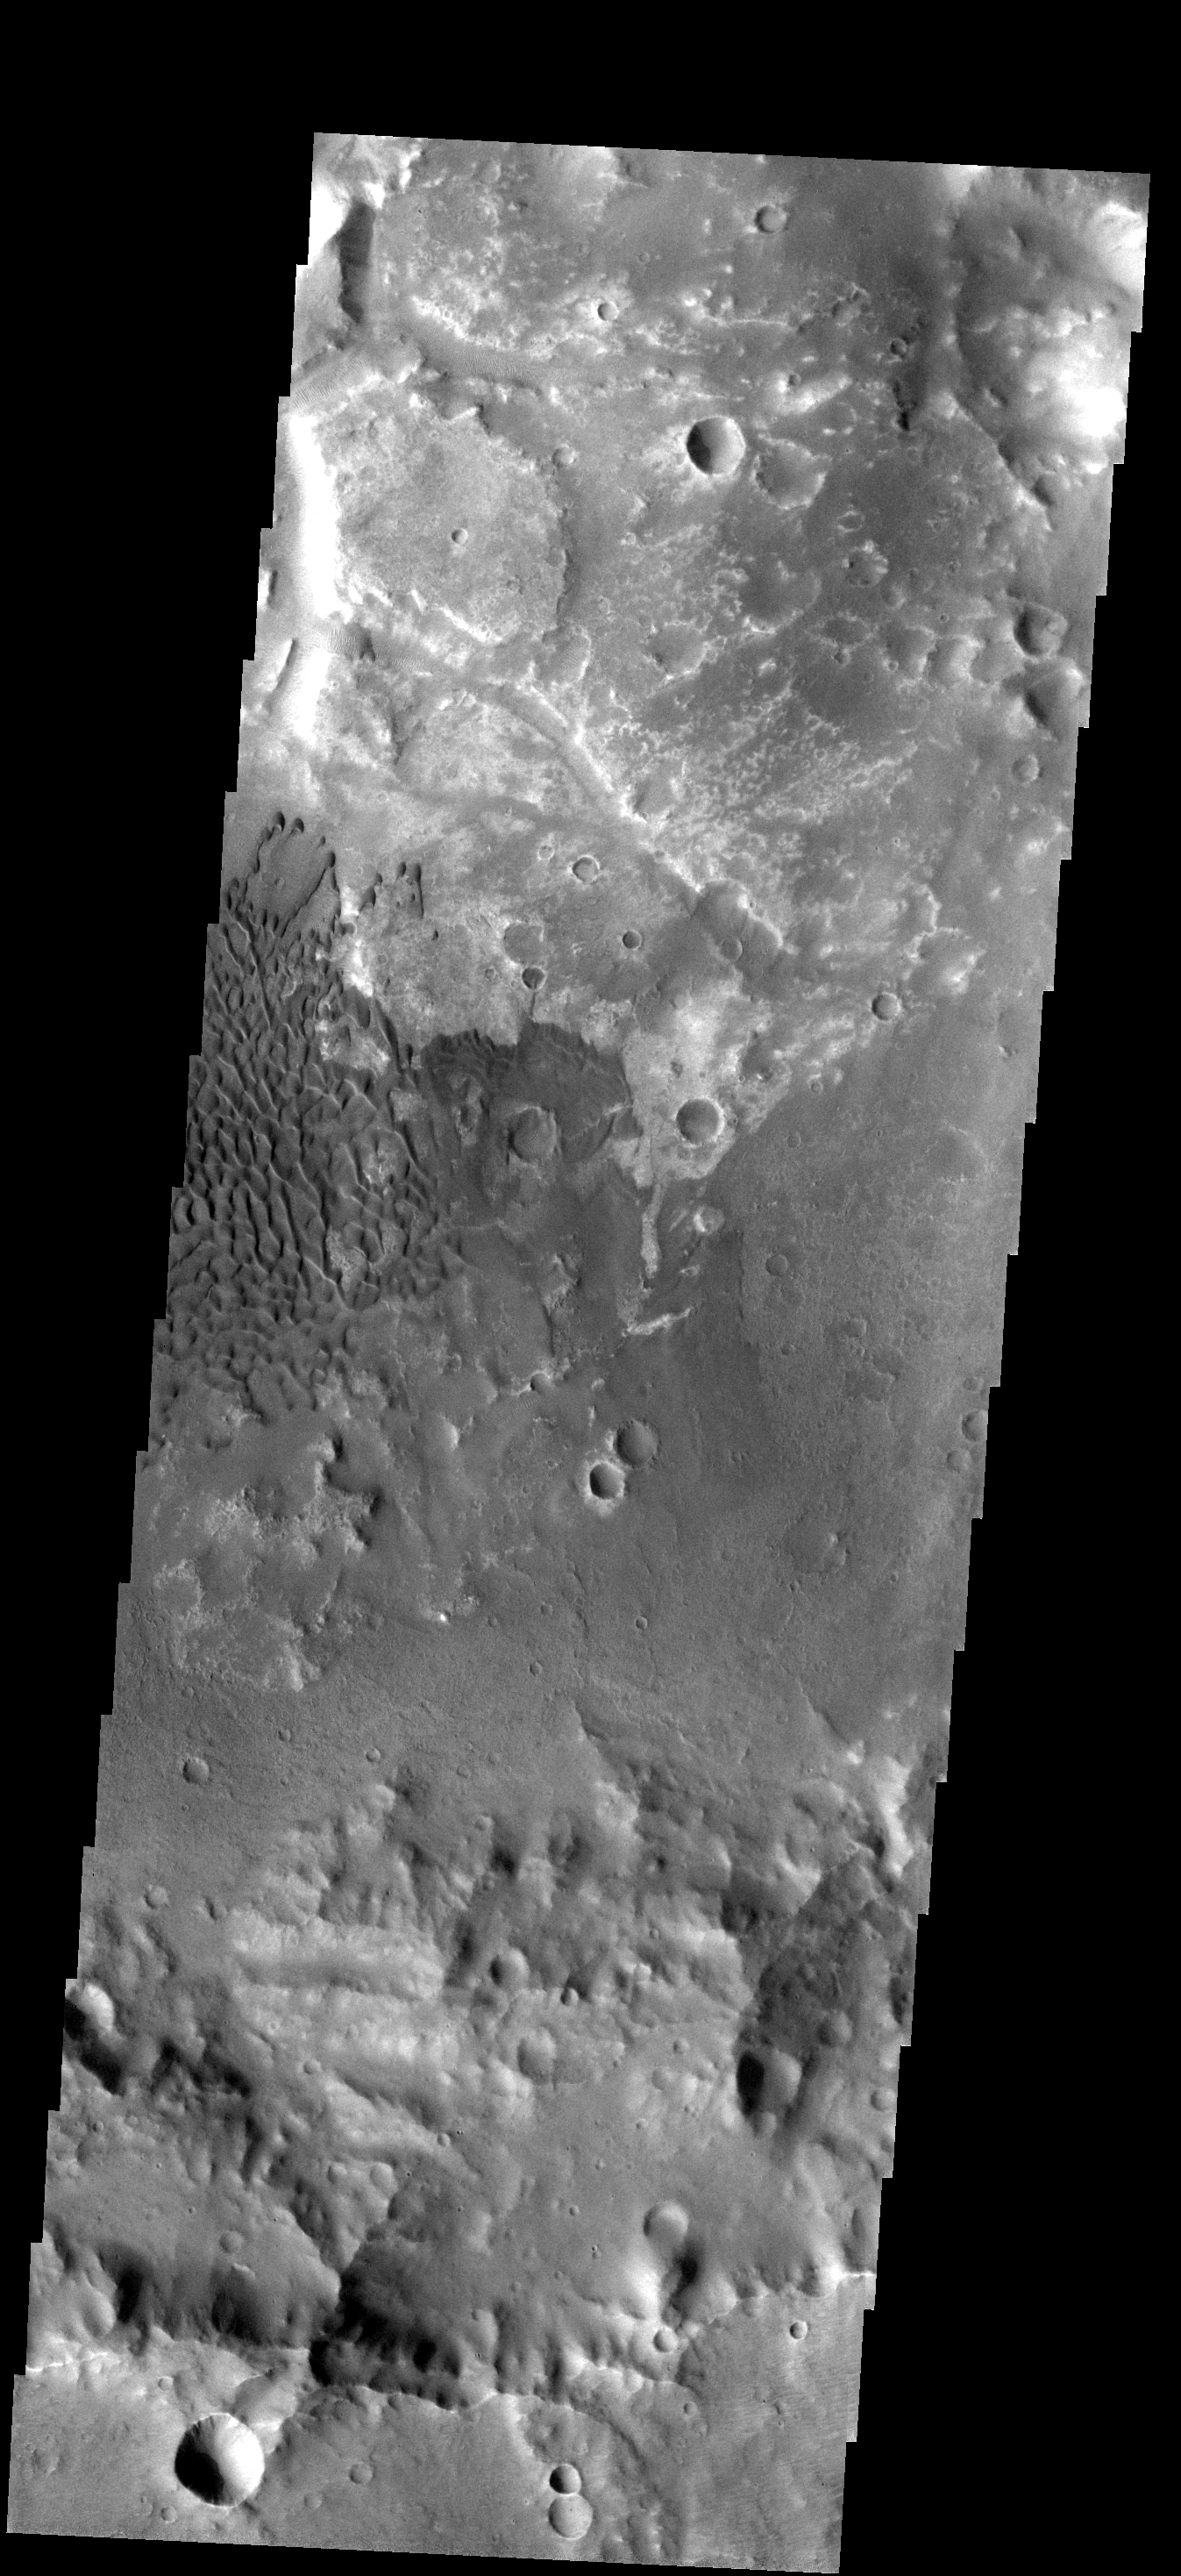

Dunes in Terra Cimmeria

These dunes are located on the floor of an unnamed crater in Terra Cimmeria. While the dune field is approximately the same size as in yesterday’s image, the dune form is very different. The difference may be due to different wind conditions, the availability of sand, or the texture of the crater floor.

Image information: VIS instrument. Latitude -17.8N, Longitude 137.7E. 17 meter/pixel resolution.

Please see the THEMIS Data Citation Note for details on crediting THEMIS images.

Note: this THEMIS visual image has not been radiometrically nor geometrically calibrated for this preliminary release. An empirical correction has been performed to remove instrumental effects. A linear shift has been applied in the cross-track and down-track direction to approximate spacecraft and planetary motion. Fully calibrated and geometrically projected images will be released through the Planetary Data System in accordance with Project policies at a later time.

NASA’s Jet Propulsion Laboratory manages the 2001 Mars Odyssey mission for NASA’s Office of Space Science, Washington, D.C. The Thermal Emission Imaging System (THEMIS) was developed by Arizona State University, Tempe, in collaboration with Raytheon Santa Barbara Remote Sensing. The THEMIS investigation is led by Dr. Philip Christensen at Arizona State University. Lockheed Martin Astronautics, Denver, is the prime contractor for the Odyssey project, and developed and built the orbiter. Mission operations are conducted jointly from Lockheed Martin and from JPL, a division of the California Institute of Technology in Pasadena.

Credit: NASA/JPL/ASU